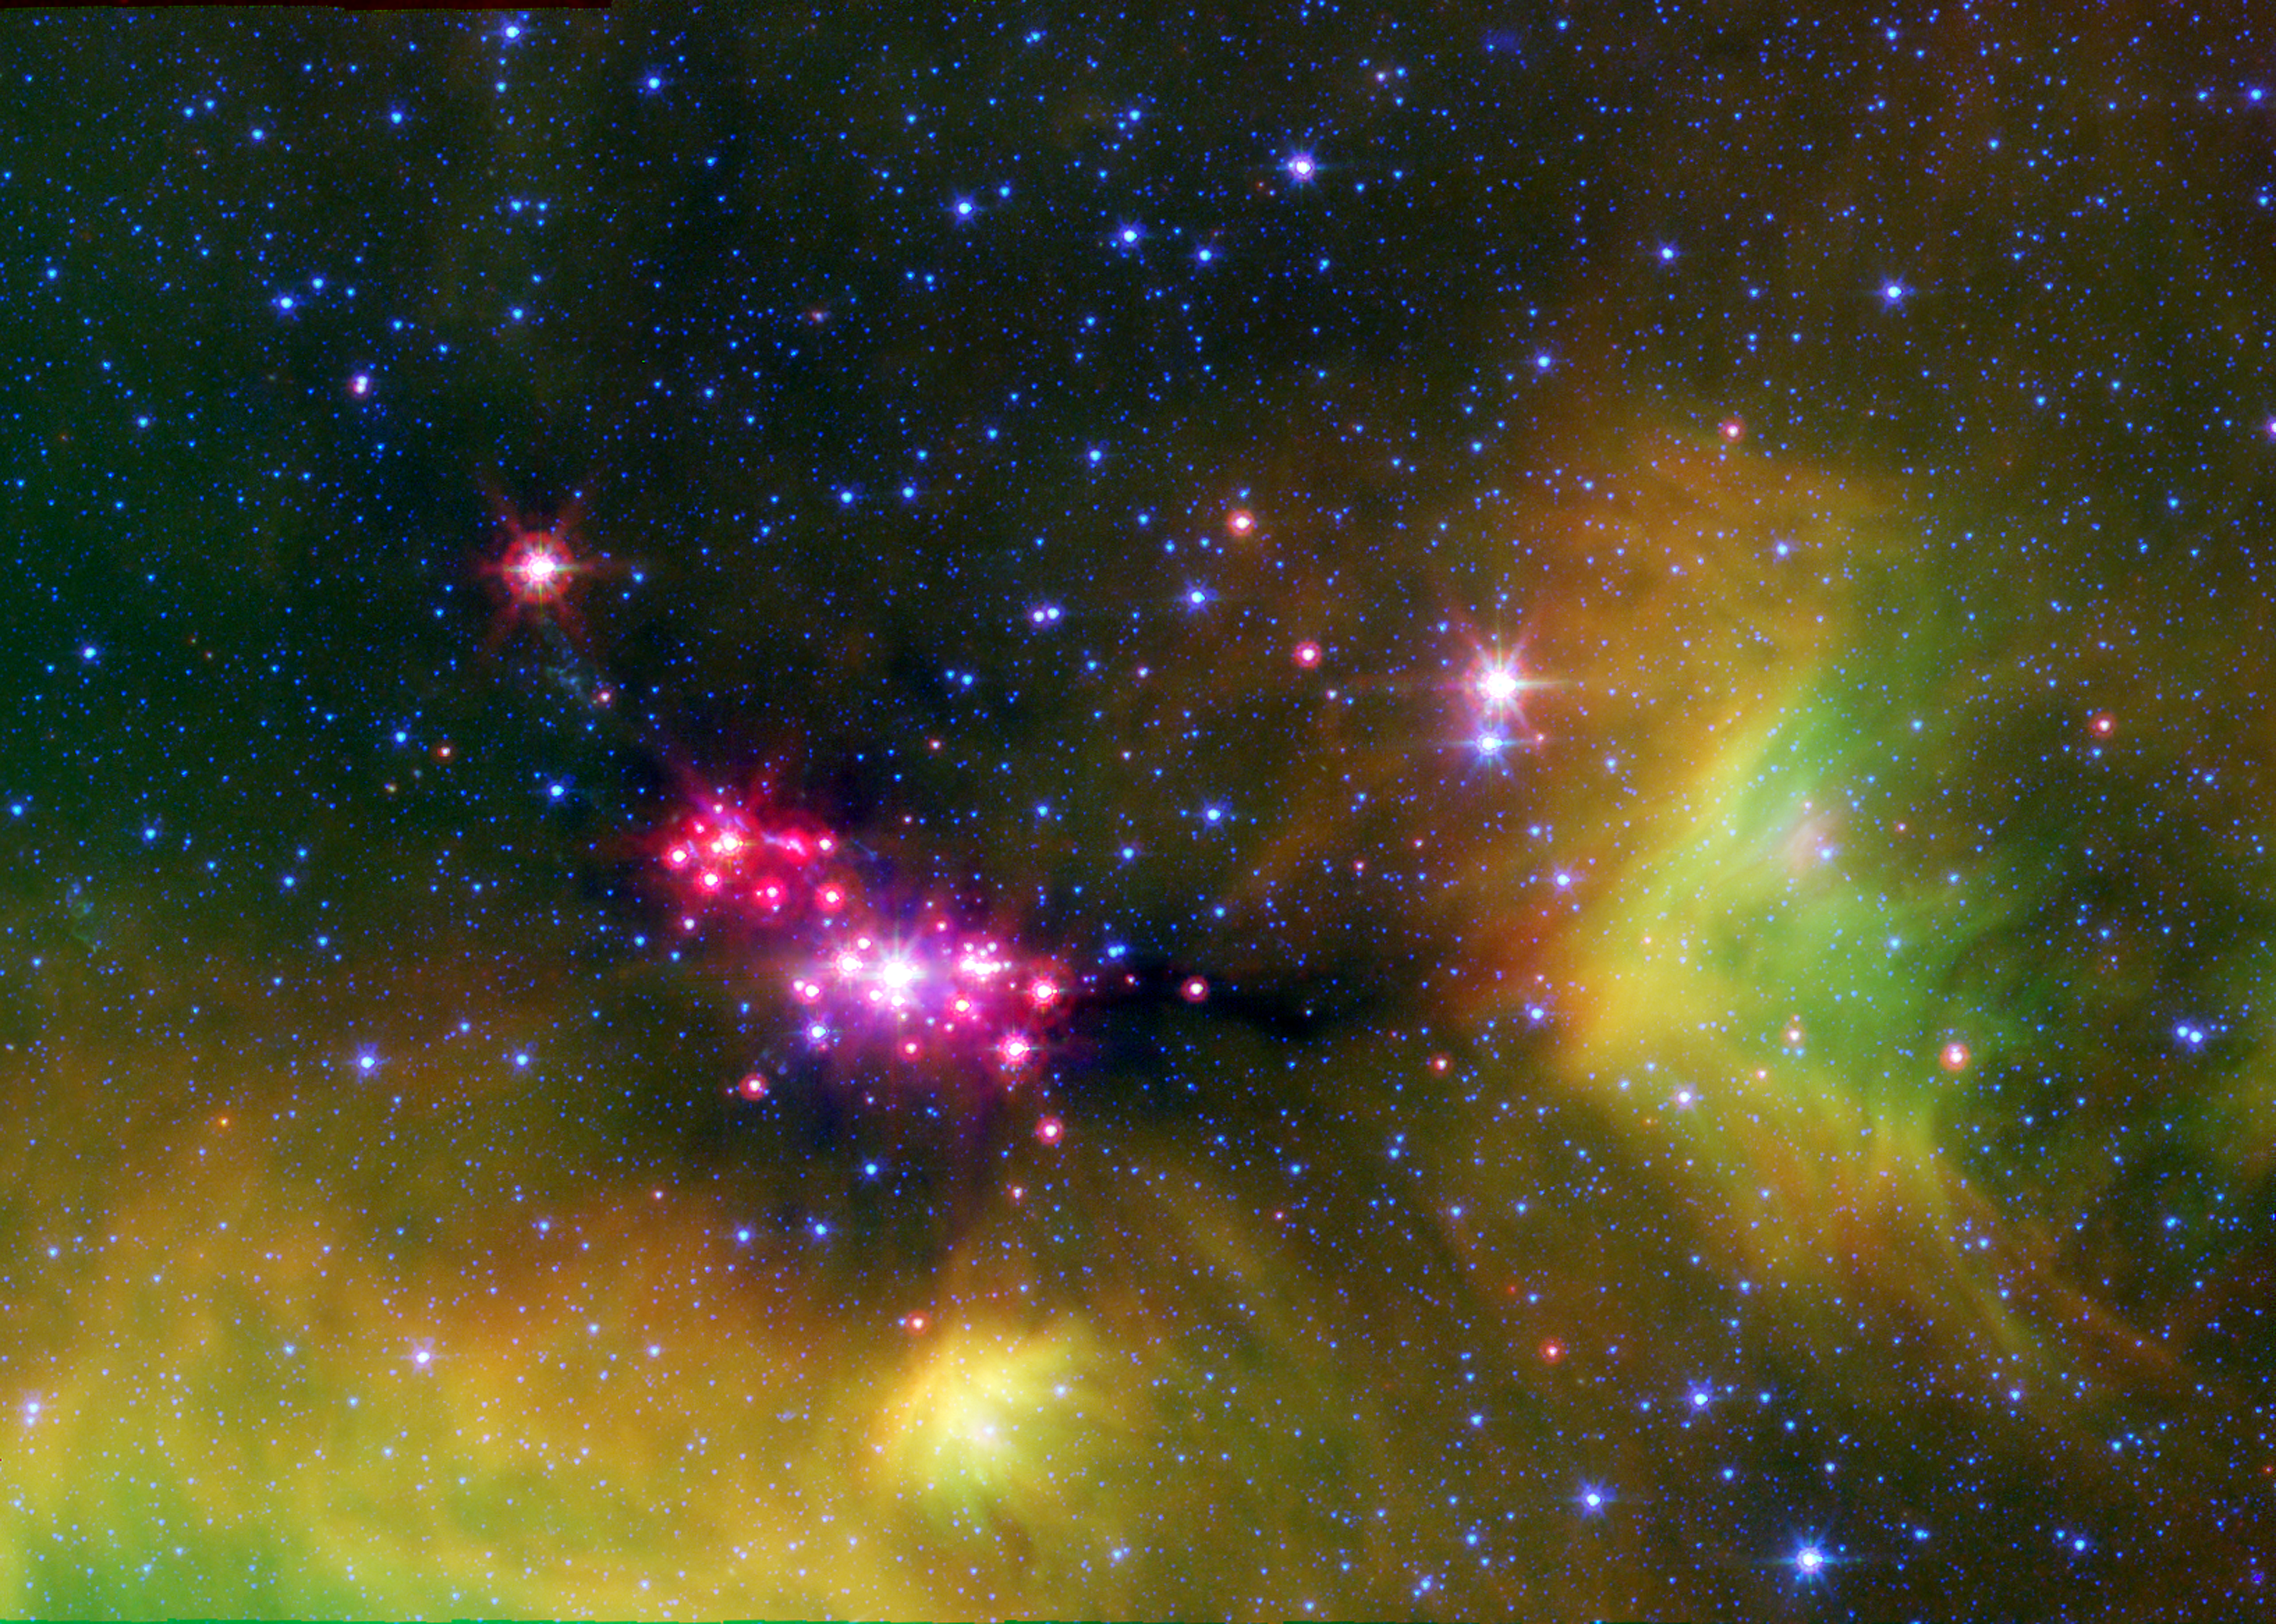

Seeing Stars in Serpens

Infant stars are glowing gloriously in this infrared image of the Serpens star-forming region, captured by NASA’s Spitzer Space Telescope.

The reddish-pink dots are baby stars deeply embedded in the cosmic cloud of gas and dust that collapsed to create it. A dusty disk of cosmic debris, or “protoplanetary disk,” that may eventually form planets, surrounds the infant stars.

Wisps of green throughout the image indicate the presence of carbon rich molecules called polycyclic aromatic hydrocarbons. On Earth, these molecules can be found on charred barbecue grills and in automobile exhaust. Blue specks sprinkled throughout the image are background stars in our Milky Way galaxy.

The Serpens star-forming region is located approximately 848 light-years away in the Serpens constellation.

The image is a three-channel, false-color composite, where emission at 4.5 microns is blue, emission at 8.0 microns is green, and 24 micron emission is red.

Credit: NASA/JPL-Caltech/UT Austin